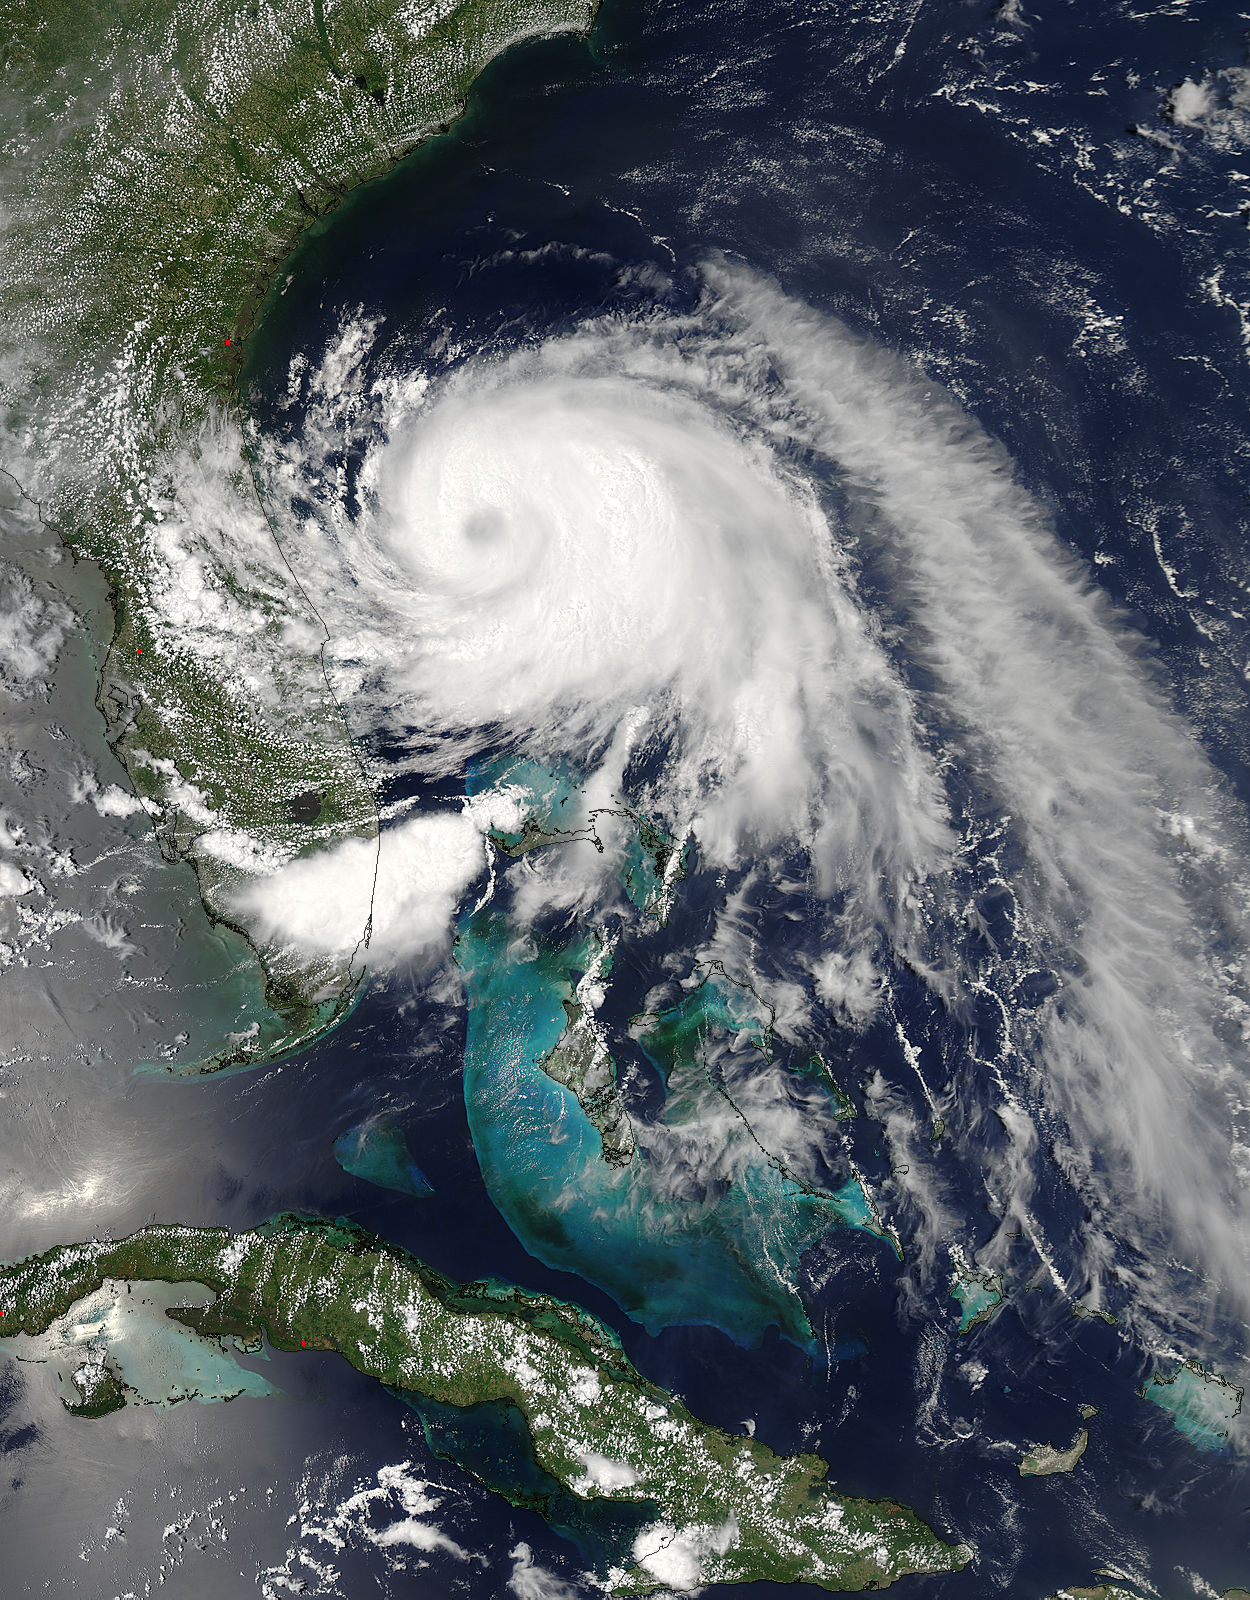

NASA Sees Hurricane Arthur's Cloud-Covered Eye

This visible image of Tropical Storm Arthur was taken by the MODIS instrument aboard NASA's Aqua satellite on July 2 at 18:50 UTC (2:50 p.m. EDT). A cloud-covered eye is clearly visible.

Credit: NASA Goddard MODIS Rapid Response Team